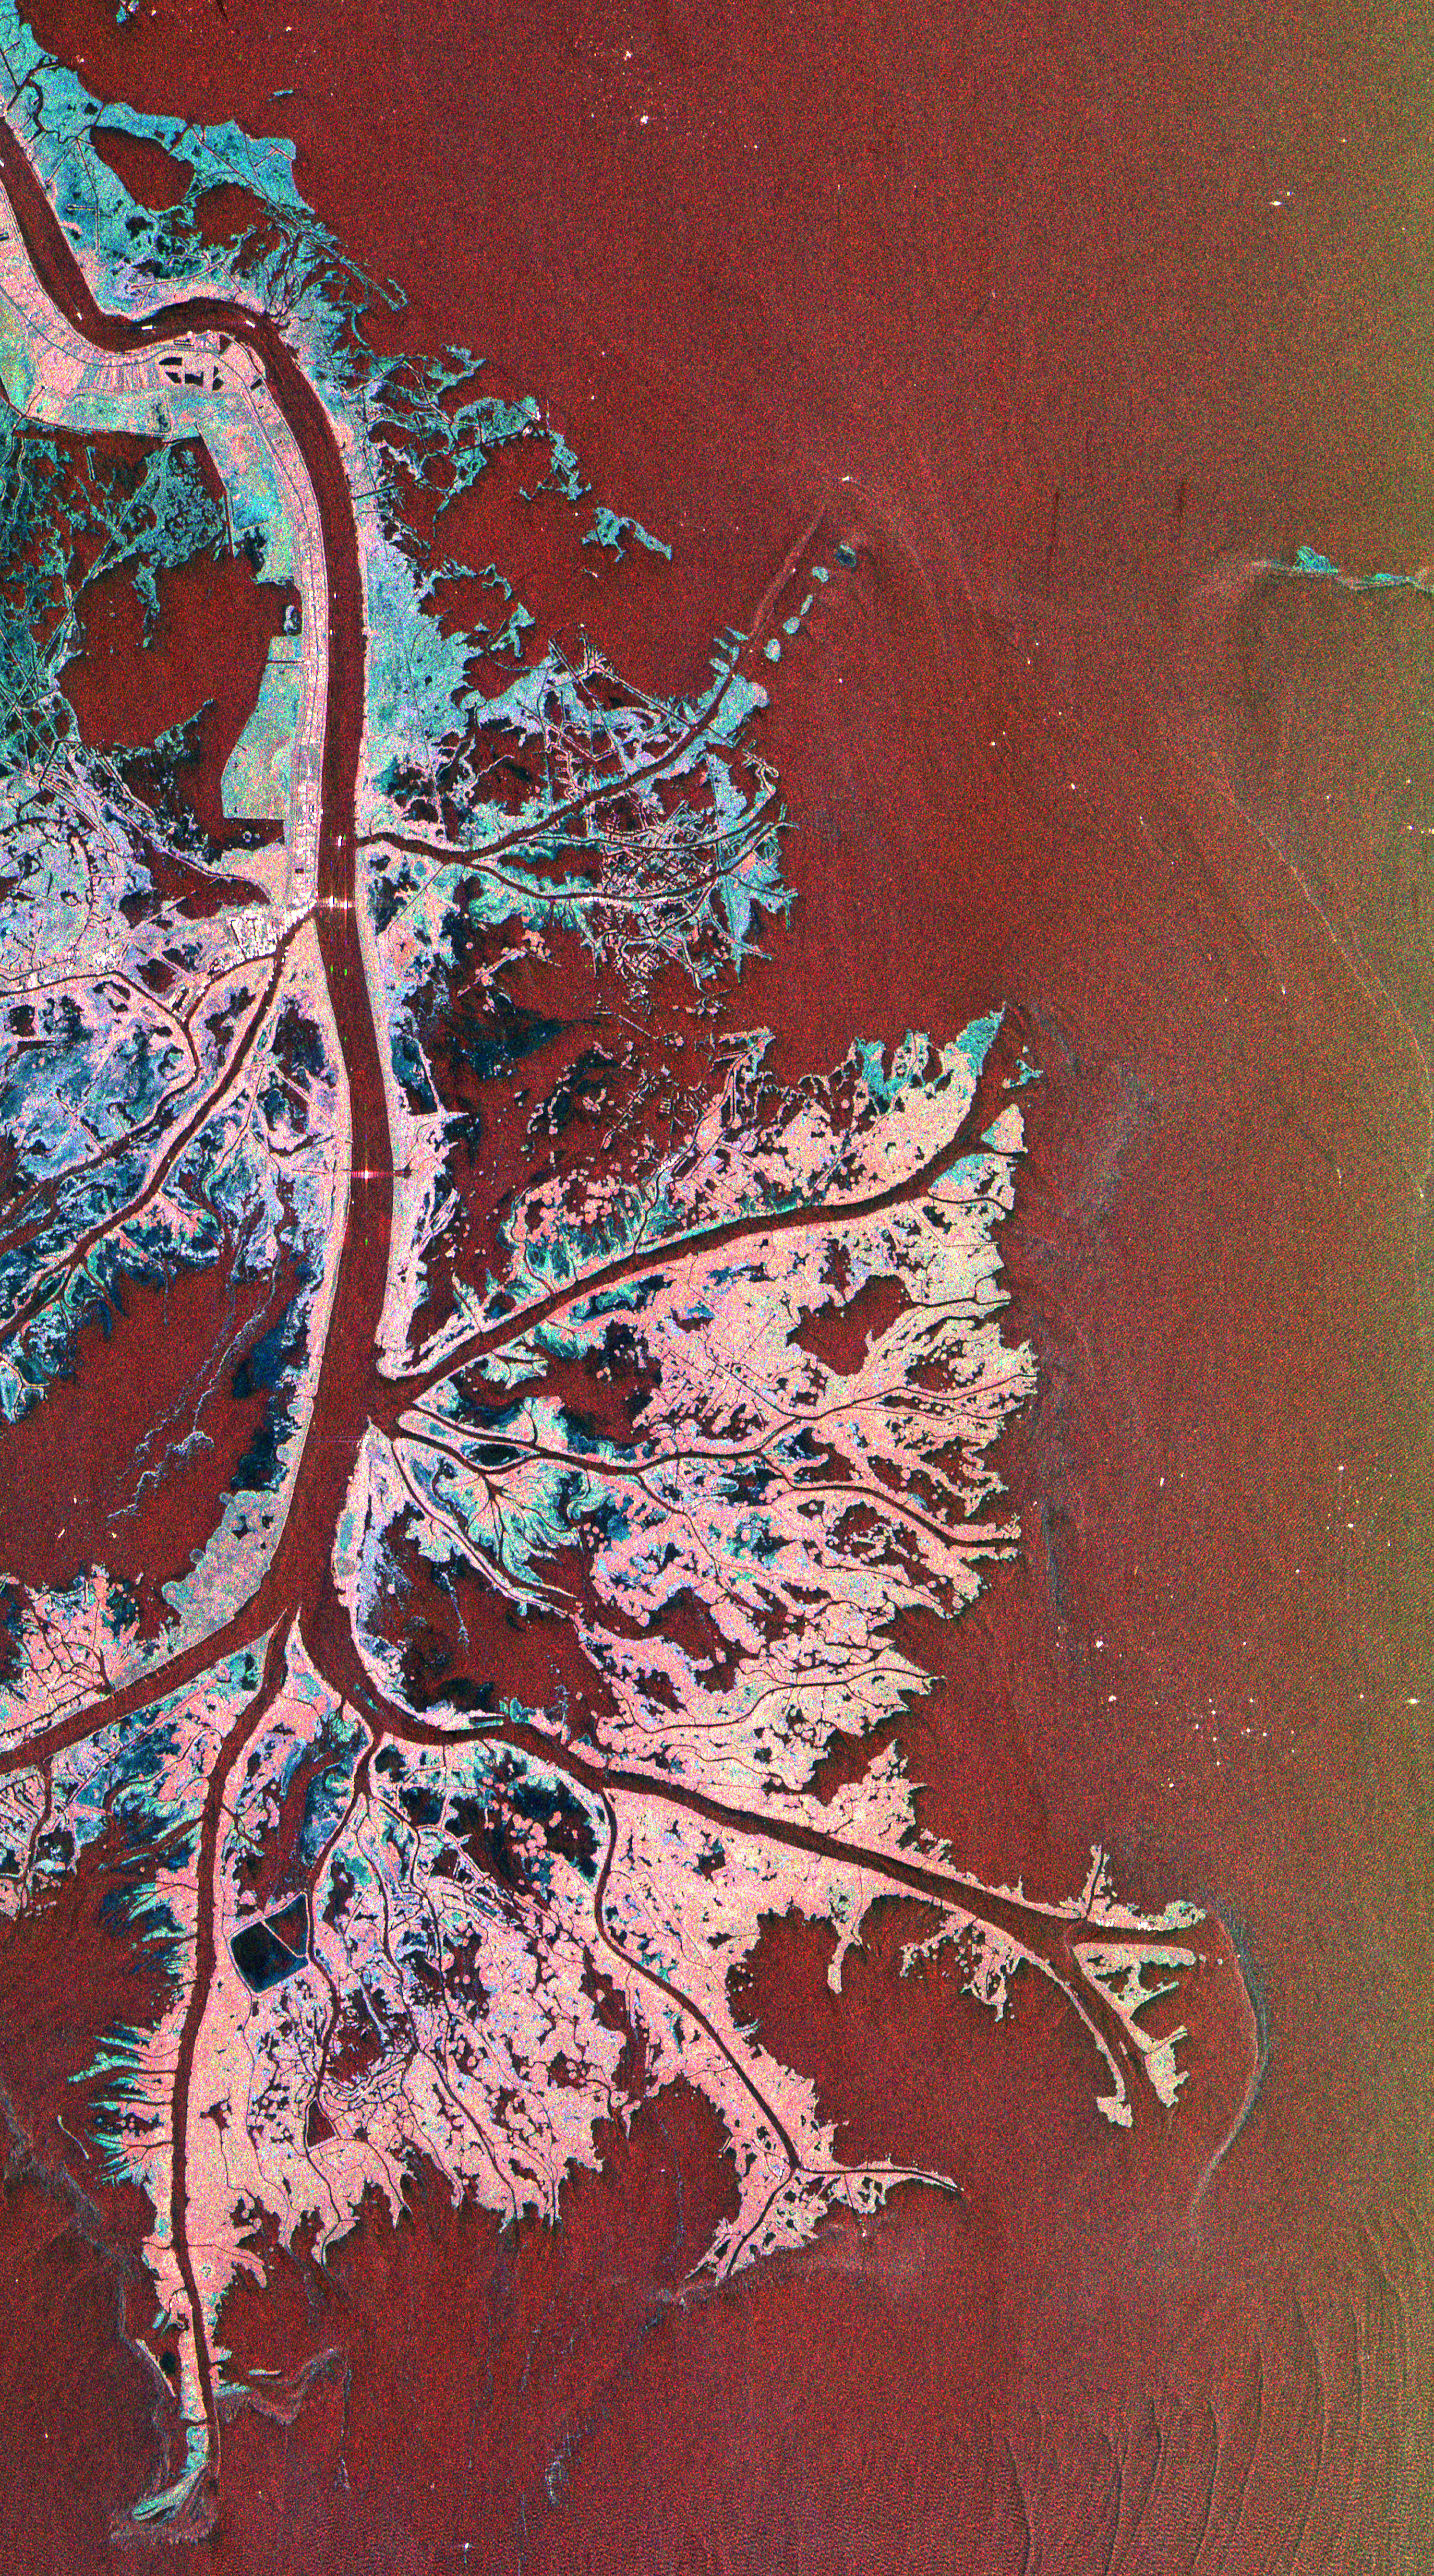

Space Radar Image of Mississippi Delta

This is a radar image of the Mississippi River Delta where the river enters into the Gulf of Mexico along the coast of Louisiana. This multi-frequency image demonstrates the capability of the radar to distinguish different types of wetlands surfaces in river deltas. This image was acquired by the Spaceborne Imaging Radar-C/X-Band Synthetic Aperture Radar (SIR-C/X-SAR) aboard the space shuttle Endeavour on October 2, 1995. The image is centered on latitude 29.3 degrees North latitude and 89.28 degrees West longitude. The area shown is approximately 63 kilometers by 43 kilometers (39 miles by 26 miles). North is towards the upper right of the image.

As the river enters the Gulf of Mexico, it loses energy and dumps its load of sediment that it has carried on its journey through the mid-continent. This pile of sediment, or mud, accumulates over the years building up the delta front. As one part of the delta becomes clogged with sediment, the delta front will migrate in search of new areas to grow. The area shown on this image is the currently active delta front of the Mississippi. The migratory nature of the delta forms natural traps for oil and the numerous bright spots along the outside of the delta are drilling platforms. Most of the land in the image consists of mud flats and marsh lands. There is little human settlement in this area due to the instability of the sediments. The main shipping channel of the Mississippi River is the broad red stripe running northwest to southeast down the left side of the image. The bright spots within the channel are ships. The colors in the image are assigned to different frequencies and polarizations of the radar as follows: red is L-band vertically transmitted, vertically received; green is C-band vertically transmitted, vertically received; blue is X-band vertically transmitted, vertically received.

Spaceborne Imaging Radar-C and X-band Synthetic Aperture Radar (SIR-C/X-SAR) is part of NASA’s Mission to Planet Earth. The radars illuminate Earth with microwaves allowing detailed observations at any time, regardless of weather or sunlight conditions. SIR-C/X-SAR uses three microwave wavelengths: L-band (24 cm), C-band (6 cm) and X-band (3 cm). The multi-frequency data will be used by the international scientific community to better understand the global environment and how it is changing. The SIR-C/X-SAR data, complemented by aircraft and ground studies, will give scientists clearer insights into those environmental changes which are caused by nature and those changes which are induced by human activity.

SIR-C was developed by NASA’s Jet Propulsion Laboratory. X-SAR was developed by the Dornier and Alenia Spazio companies for the German space agency, Deutsche Agentur fuer Raumfahrtangelegenheiten (DARA), and the Italian space agency, Agenzia Spaziale Italiana (ASI), with the Deutsche Forschungsanstalt fuer Luft und Raumfahrt e.v.(DLR), the major partner in science, operations, and data processing of X-SAR.

Credit: NASA/JPL